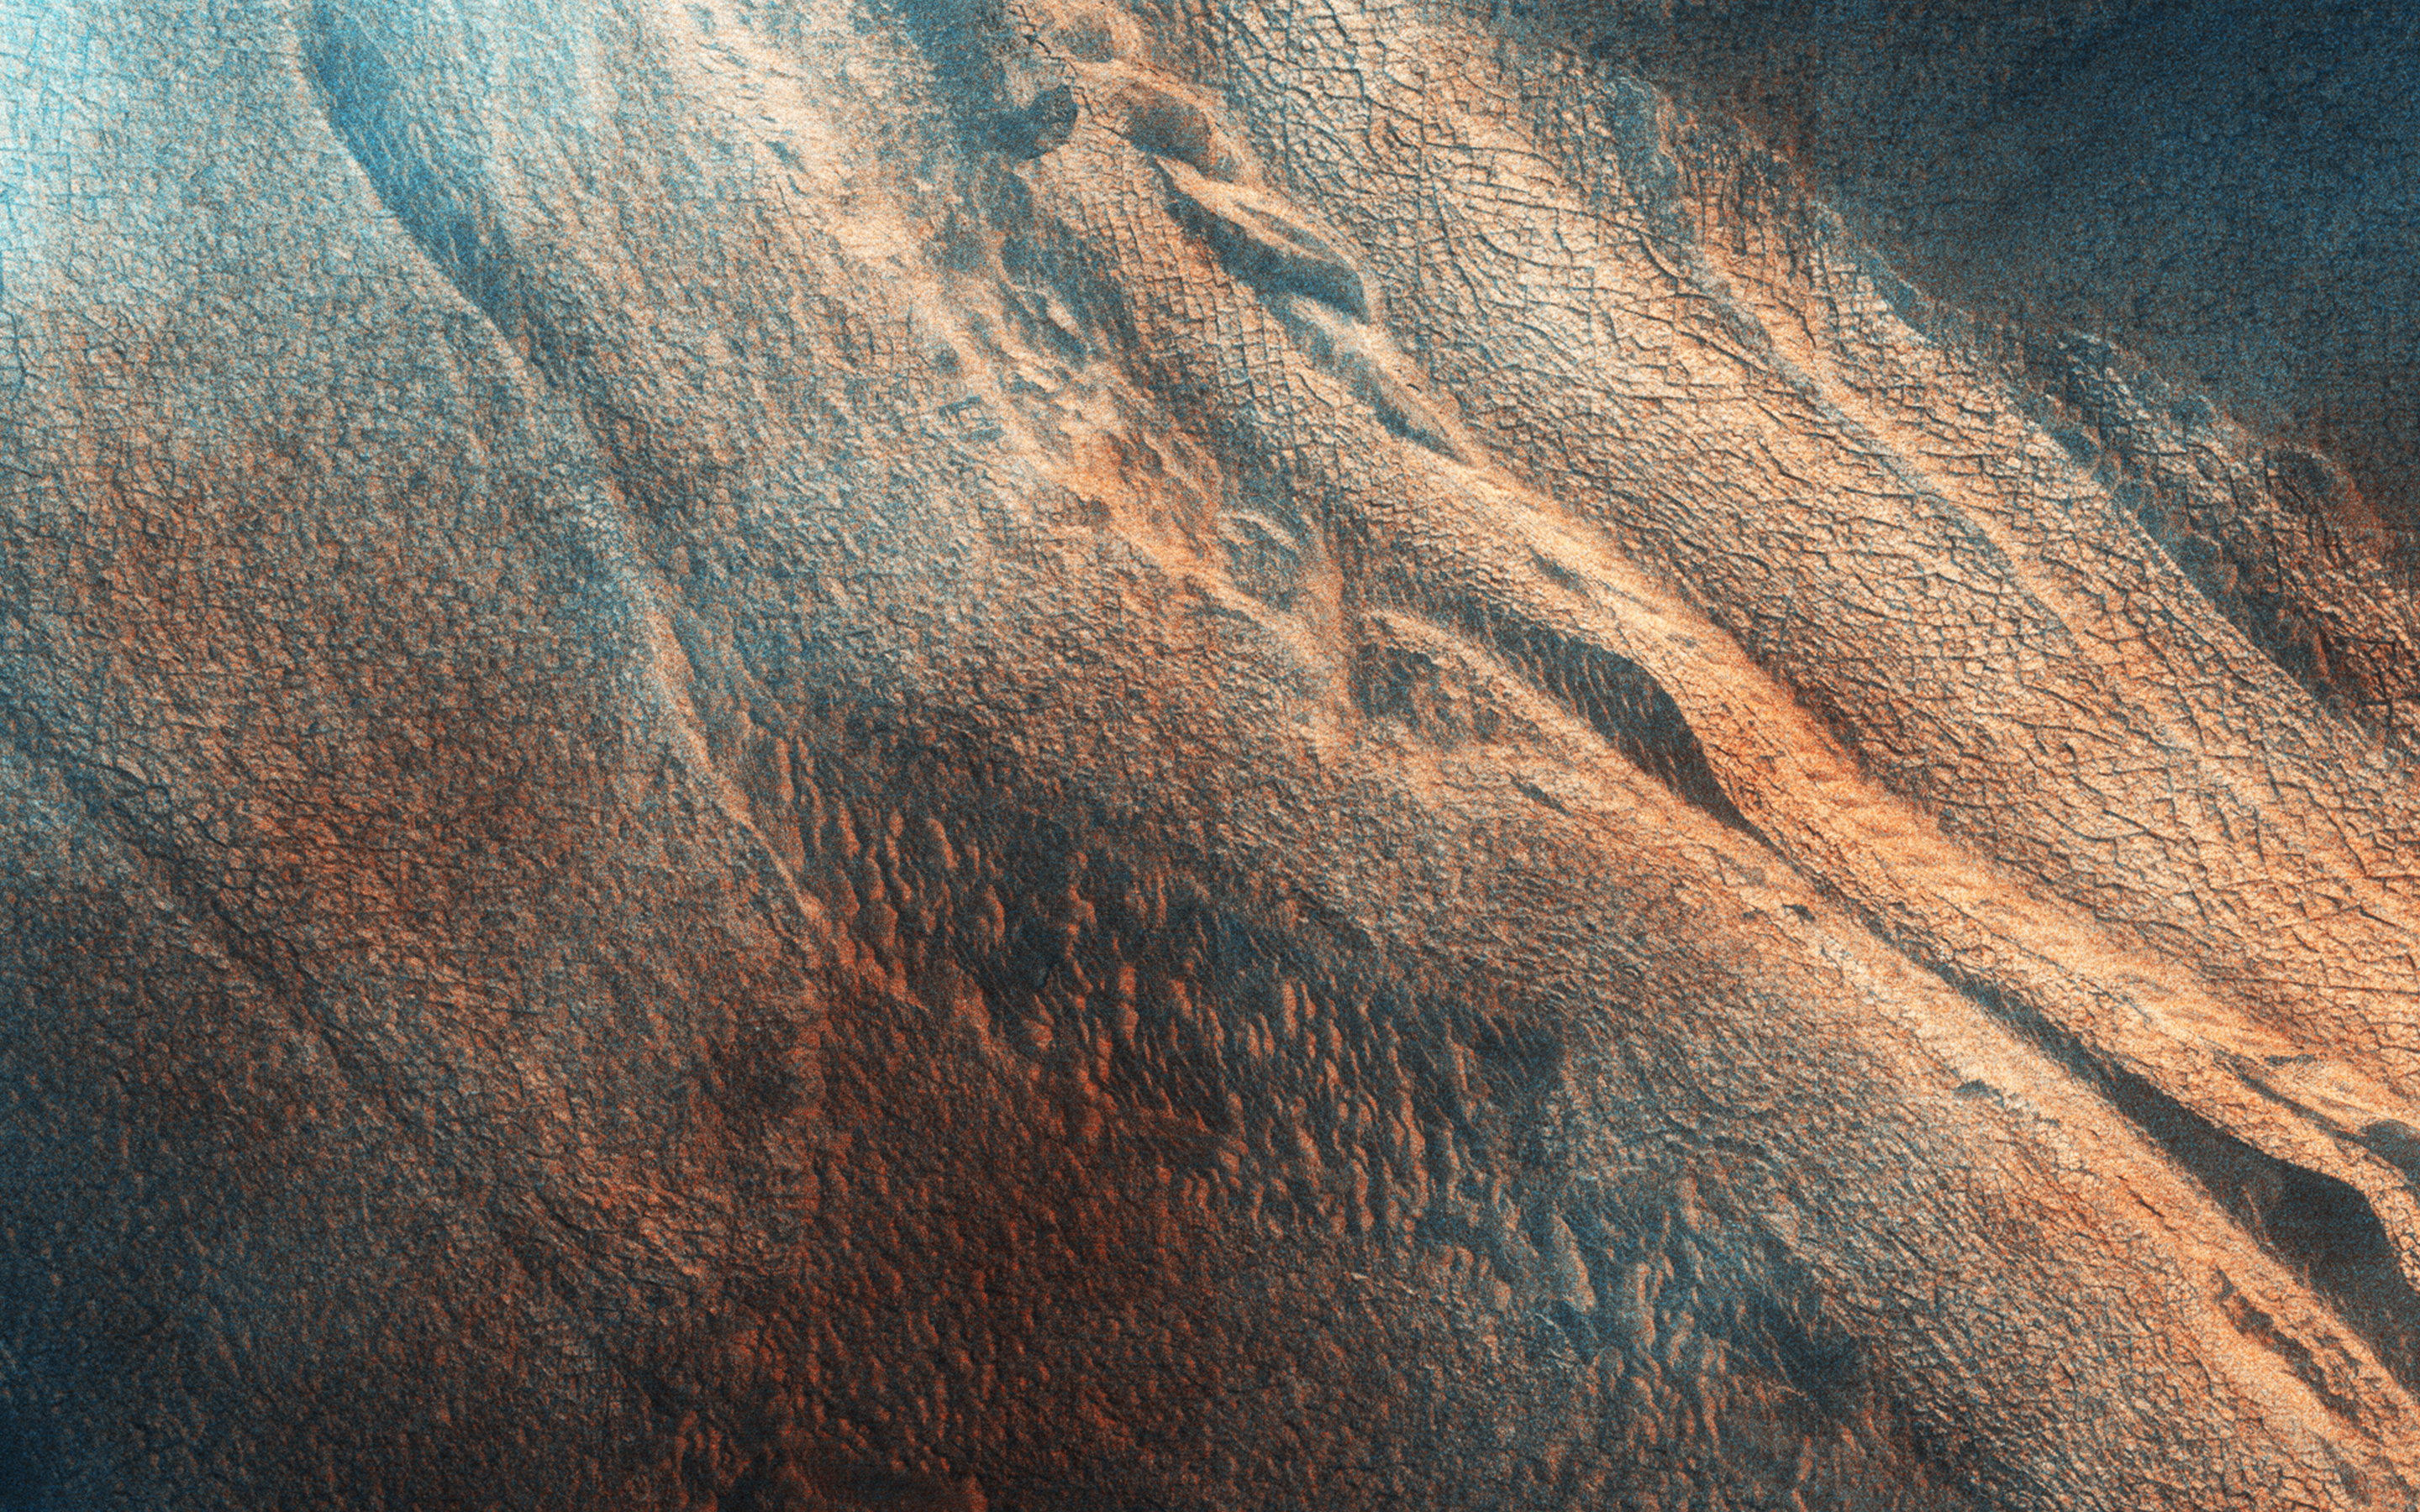

The Side of Chasma Boreale

Chasma Boreale is the 560-kilometer long valley that cuts through the Northern Polar layered deposits of Mars.

The section that it exposes show fine scaled layering and a major unconformity, where the azimuth of the beds changes markedly. This is is characteristic of the polar layered deposits. The formation of the unconformity suggests a time when the lower sediments were being eroded rather than deposited. The extracted image shows a roughly 4 x 4 kilometer area across the unconformity.

The polar layered deposits are weakly cemented rocks, and so lying over the scarps you can see lines of mass wasting where dust and sand size particles have slumped downhill. This image is part of a planned stereo pair, and was in the late summer in the Northern Hemisphere of Mars.

Comparing images like this to those taken in previous years and in different seasons allows a more accurate understanding of current surface processes on the Red Planet.

This is a stereo pair with ESP_036515_2650.

HiRISE is one of six instruments on NASA’s Mars Reconnaissance Orbiter. The University of Arizona, Tucson, operates HiRISE, which was built by Ball Aerospace & Technologies Corp., Boulder, Colorado. NASA’s Jet Propulsion Laboratory, a division of the California Institute of Technology in Pasadena, manages the Mars Reconnaissance Orbiter Project for NASA’s Science Mission Directorate, Washington.

Credit: NASA/JPL-Caltech/Univ. of Arizona